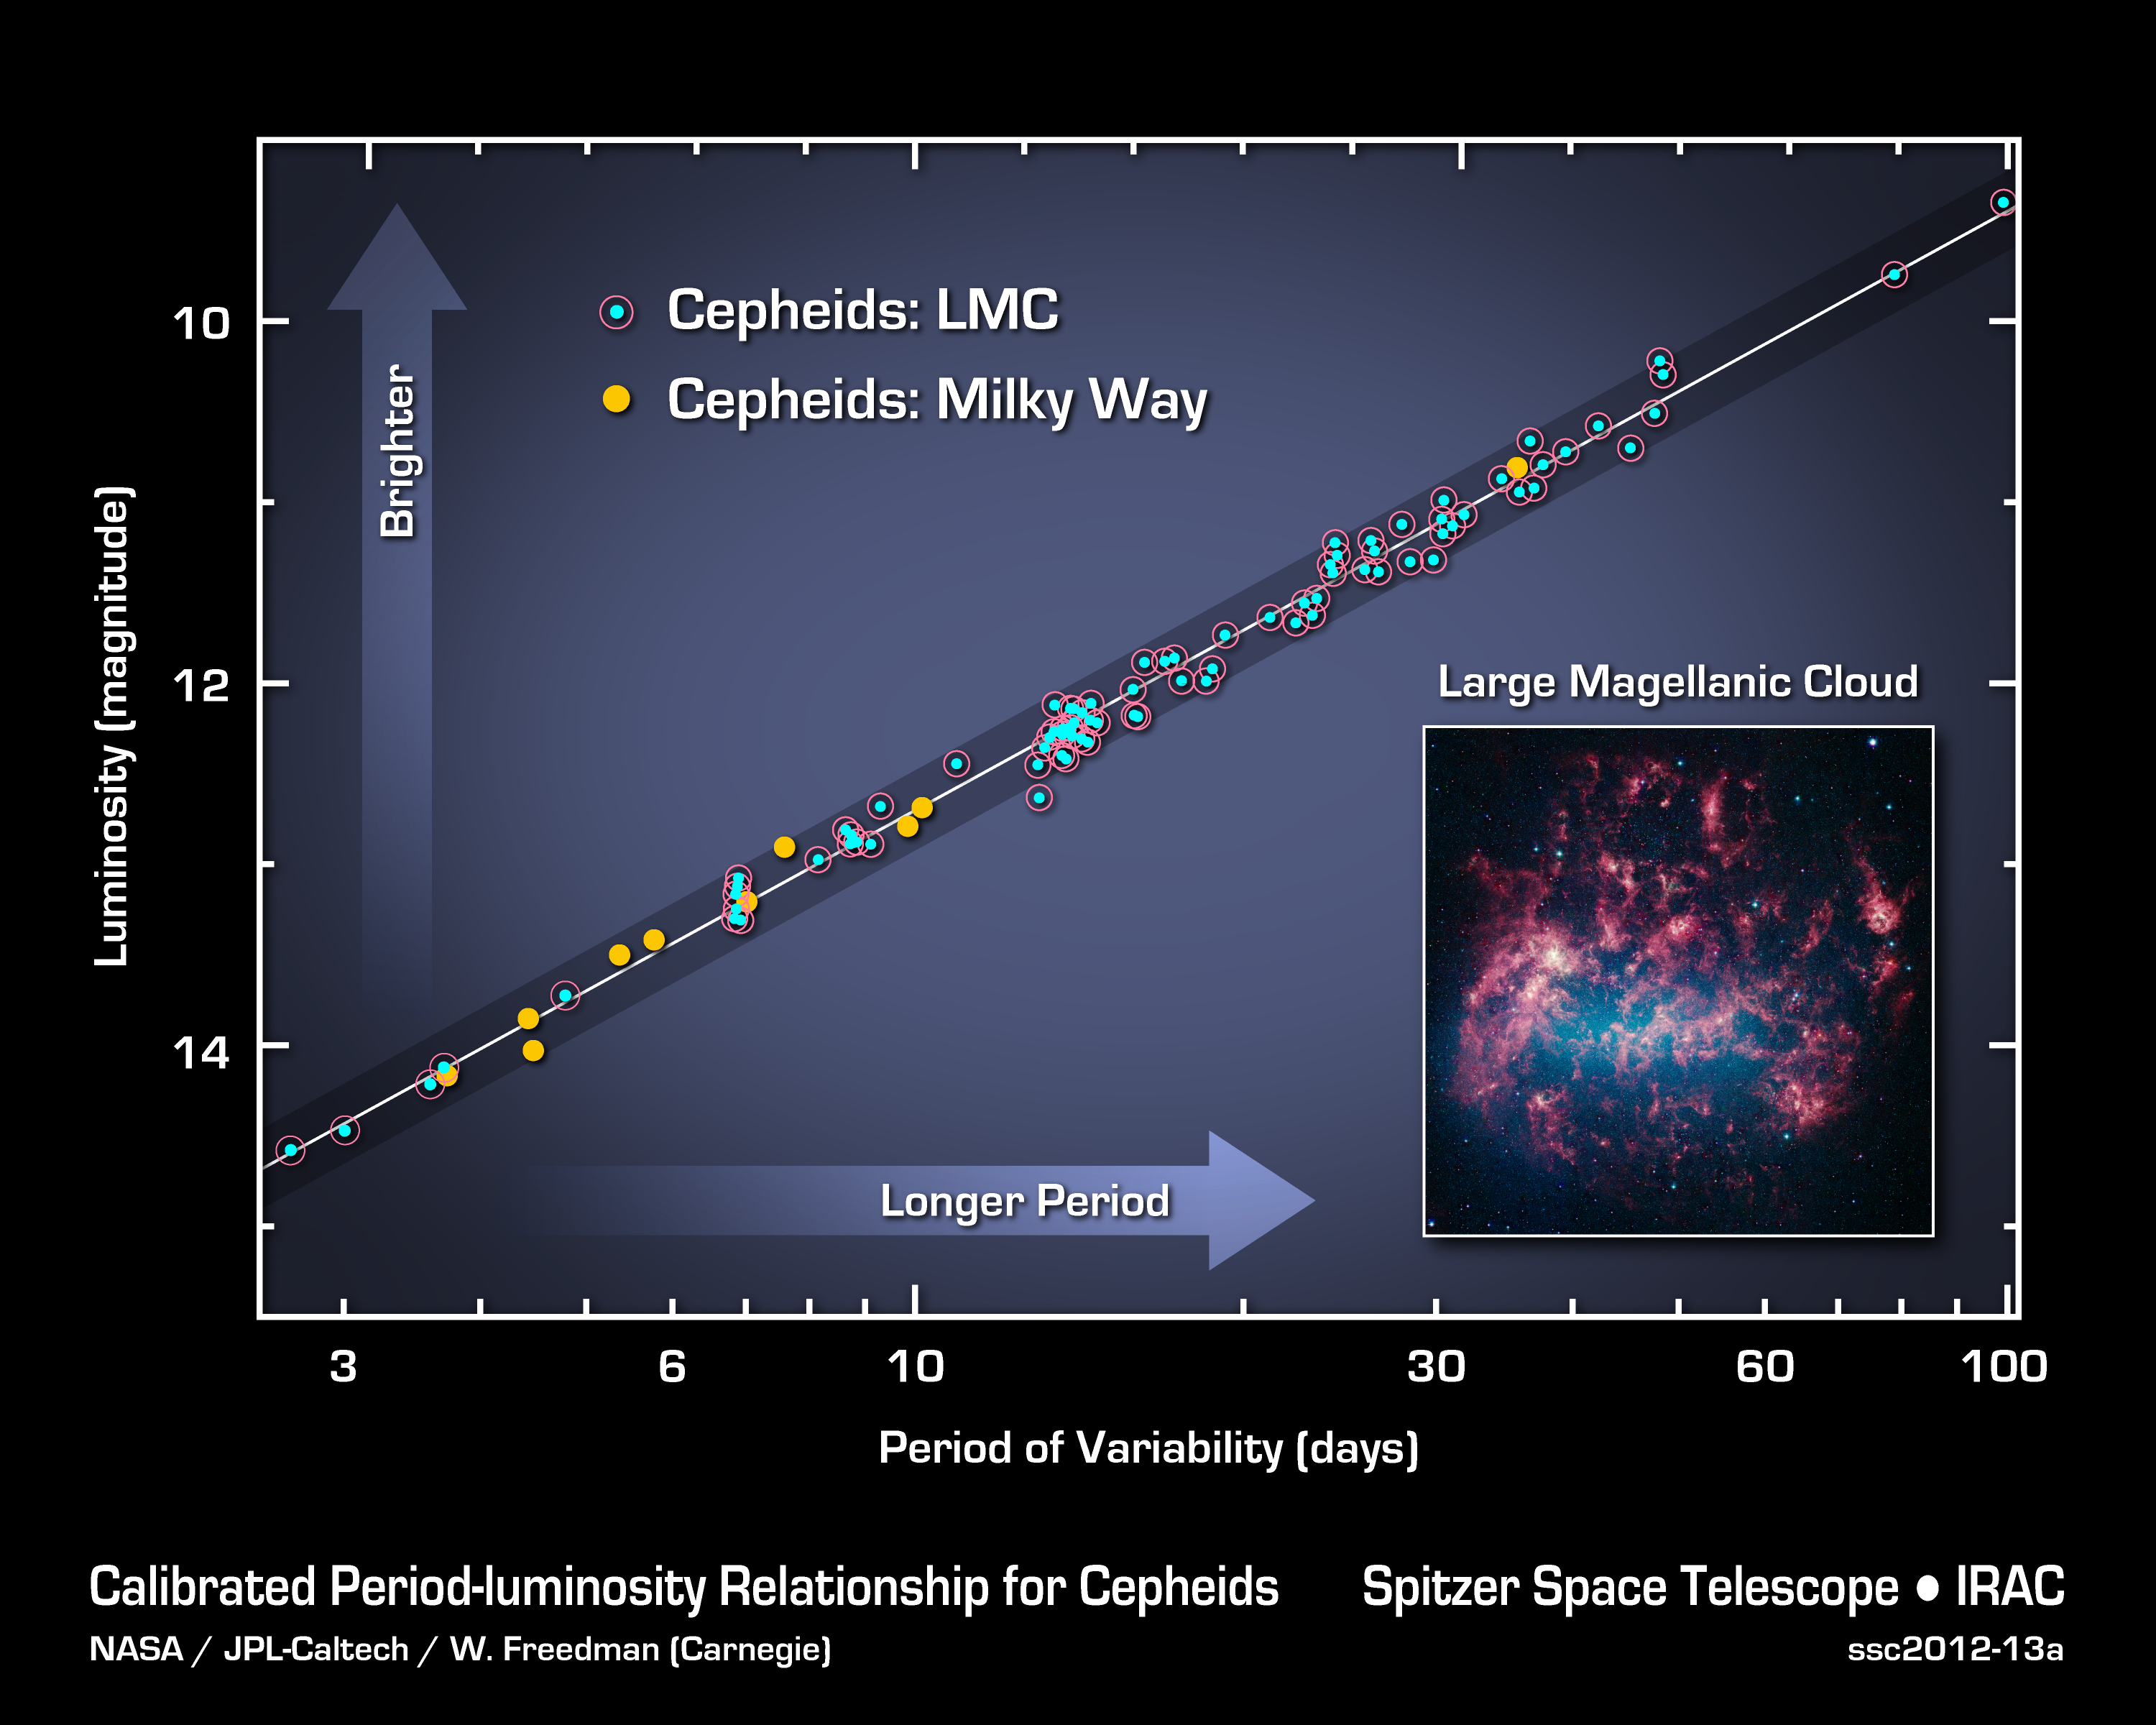

Cepheids as Cosmology Tools

This graph illustrates the Cepheid period-luminosity relationship, which scientists use to calculate the size, age and expansion rate of the universe. The data shown are from NASA’s Spitzer Space Telescope, which has made the most precise measurements yet of the universe’s expansion rate by recalculating the distance to pulsating stars called Cepheids.

Cepheids are essential tools in cosmological-distance calculations thanks to what astronomers call their period-luminosity relationship. The timing, or period, of a Cepheid’s pulses correlates with its inherit brightness, or luminosity, as shown on this graph. A longer pulse rate corresponds to a more luminous star. Once astronomers know how luminous a Cepheid is, they can compare that value to how bright it appears on the sky: the farther the object, the dimmer it will appear. By using a series of Cepheids and even farther objects of a different type, astronomers can determine the size of our universe.

Spitzer observed 10 Cepheids in the Milky Way (yellow dots) and 80 in one of our nearest satellite galaxies, the Large Magellanic Cloud (circled dots). At the infrared wavelengths used by the cameras operating on Spitzer, the dimming effects of dust on visible light are virtually non-existent. Moreover the scatter in the points about the period-luminosity relation is so small that single stars can be used to determine distances many times more precisely than from the ground and in the optical part of the spectrum. These two advantages alone have allowed researchers to use the Spitzer observations of Cepheids to securely recalibrate the size, age and expansion rate of the universe.

NASA’s Jet Propulsion Laboratory, Pasadena, Calif., manages the Spitzer Space Telescope mission for NASA’s Science Mission Directorate, Washington. Science operations are conducted at the Spitzer Science Center at the California Institute of Technology in Pasadena. Data are archived at the Infrared Science Archive housed at the Infrared Processing and Analysis Center at Caltech. Caltech manages JPL for NASA.

Credit: NASA/JPL-Caltech